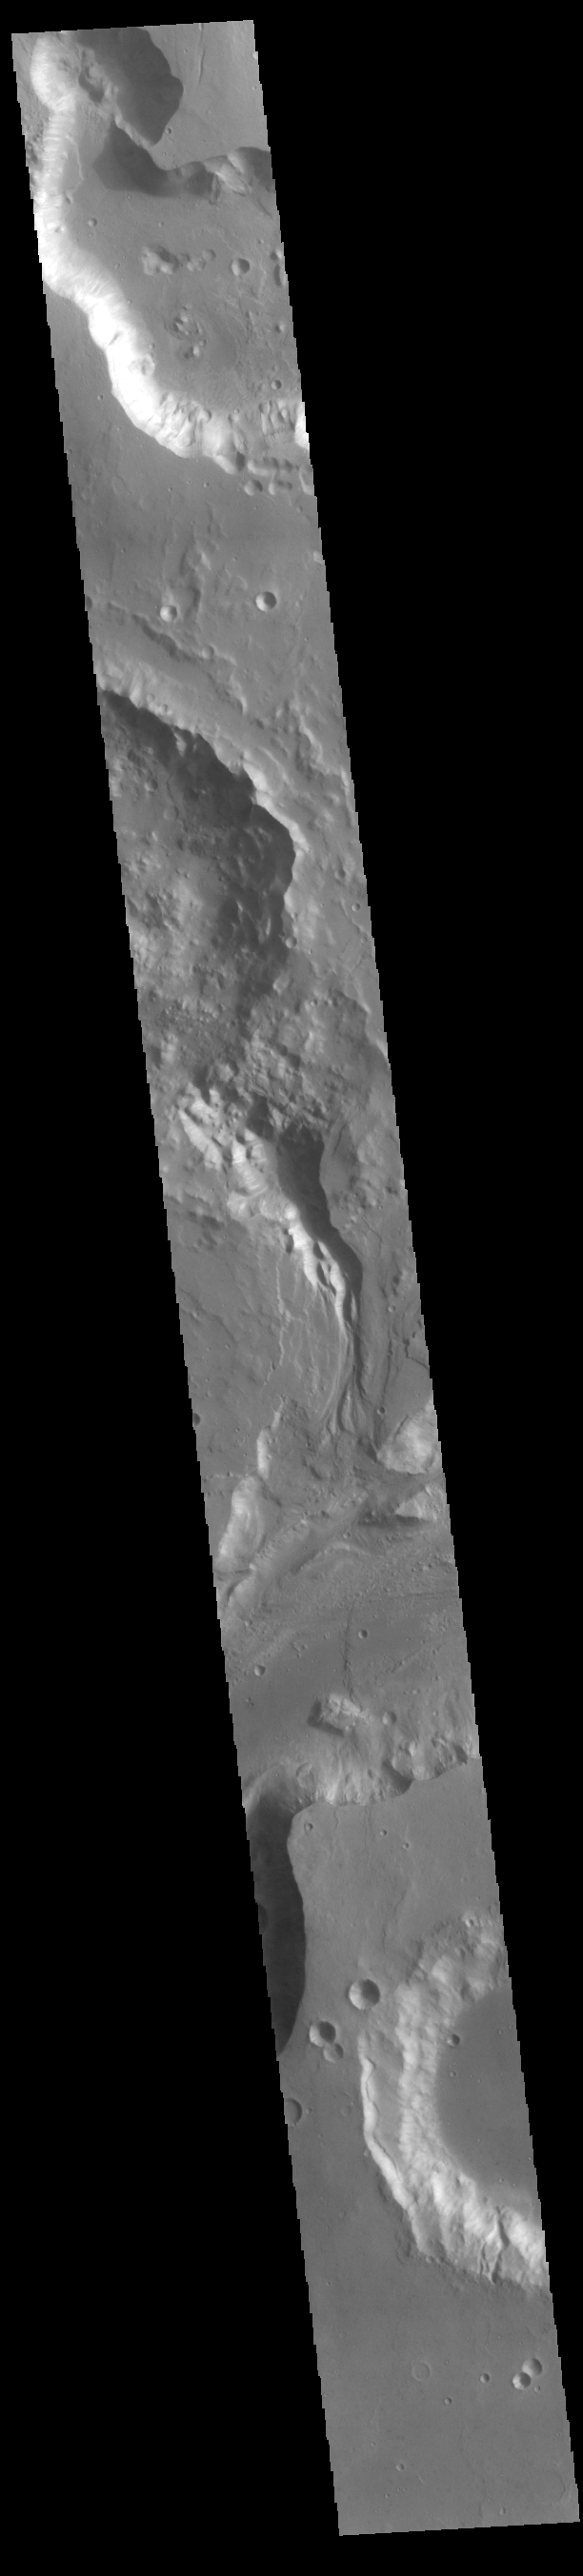

Shalbatana Vallis

Today’s VIS image shows a portion of Shalbatana Vallis. Located in Xanthe Terra, Shalbatana Vallis is an outflow channel carved by massive floods of escaping groundwater whose source lies far to the south of this image. Shalbatana Vallis is over 1300 km long (808 miles). This channel, and all others in this region, drain into Chryse Planitia.

Credit: NASA/JPL-Caltech/ASU